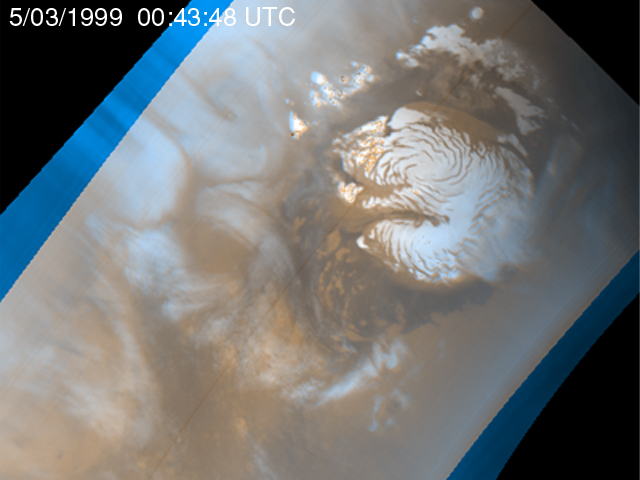

Martian Storm 05/03/99

It is mid-summer in the northern hemisphere of Mars–a time of enhanced heating that leads to the release of water vapor into the atmosphere. In the north polar region, temperature differences between bright areas of year-round ice and dark areas of sand and rock create strong winds that mix the atmosphere and create waves of clouds that swirl around the polar cap. Sometimes, as seen during the Viking mission, these winds form tight cyclones; other times, they weave an intricate pattern reflecting the turbulence of the circulation of the atmosphere.

This image is the fourth of five that are part of an animation that shows four days of observations of a representative portion of the northern hemisphere.

Malin Space Science Systems and the California Institute of Technology built the MOC using spare hardware from the Mars Observer mission. MSSS operates the camera from its facilities in San Diego, CA. The Jet Propulsion Laboratory’s Mars Surveyor Operations Project operates the Mars Global Surveyor spacecraft with its industrial partner, Lockheed Martin Astronautics, from facilities in Pasadena, CA and Denver, CO.

Credit: NASA/JPL/MSSS